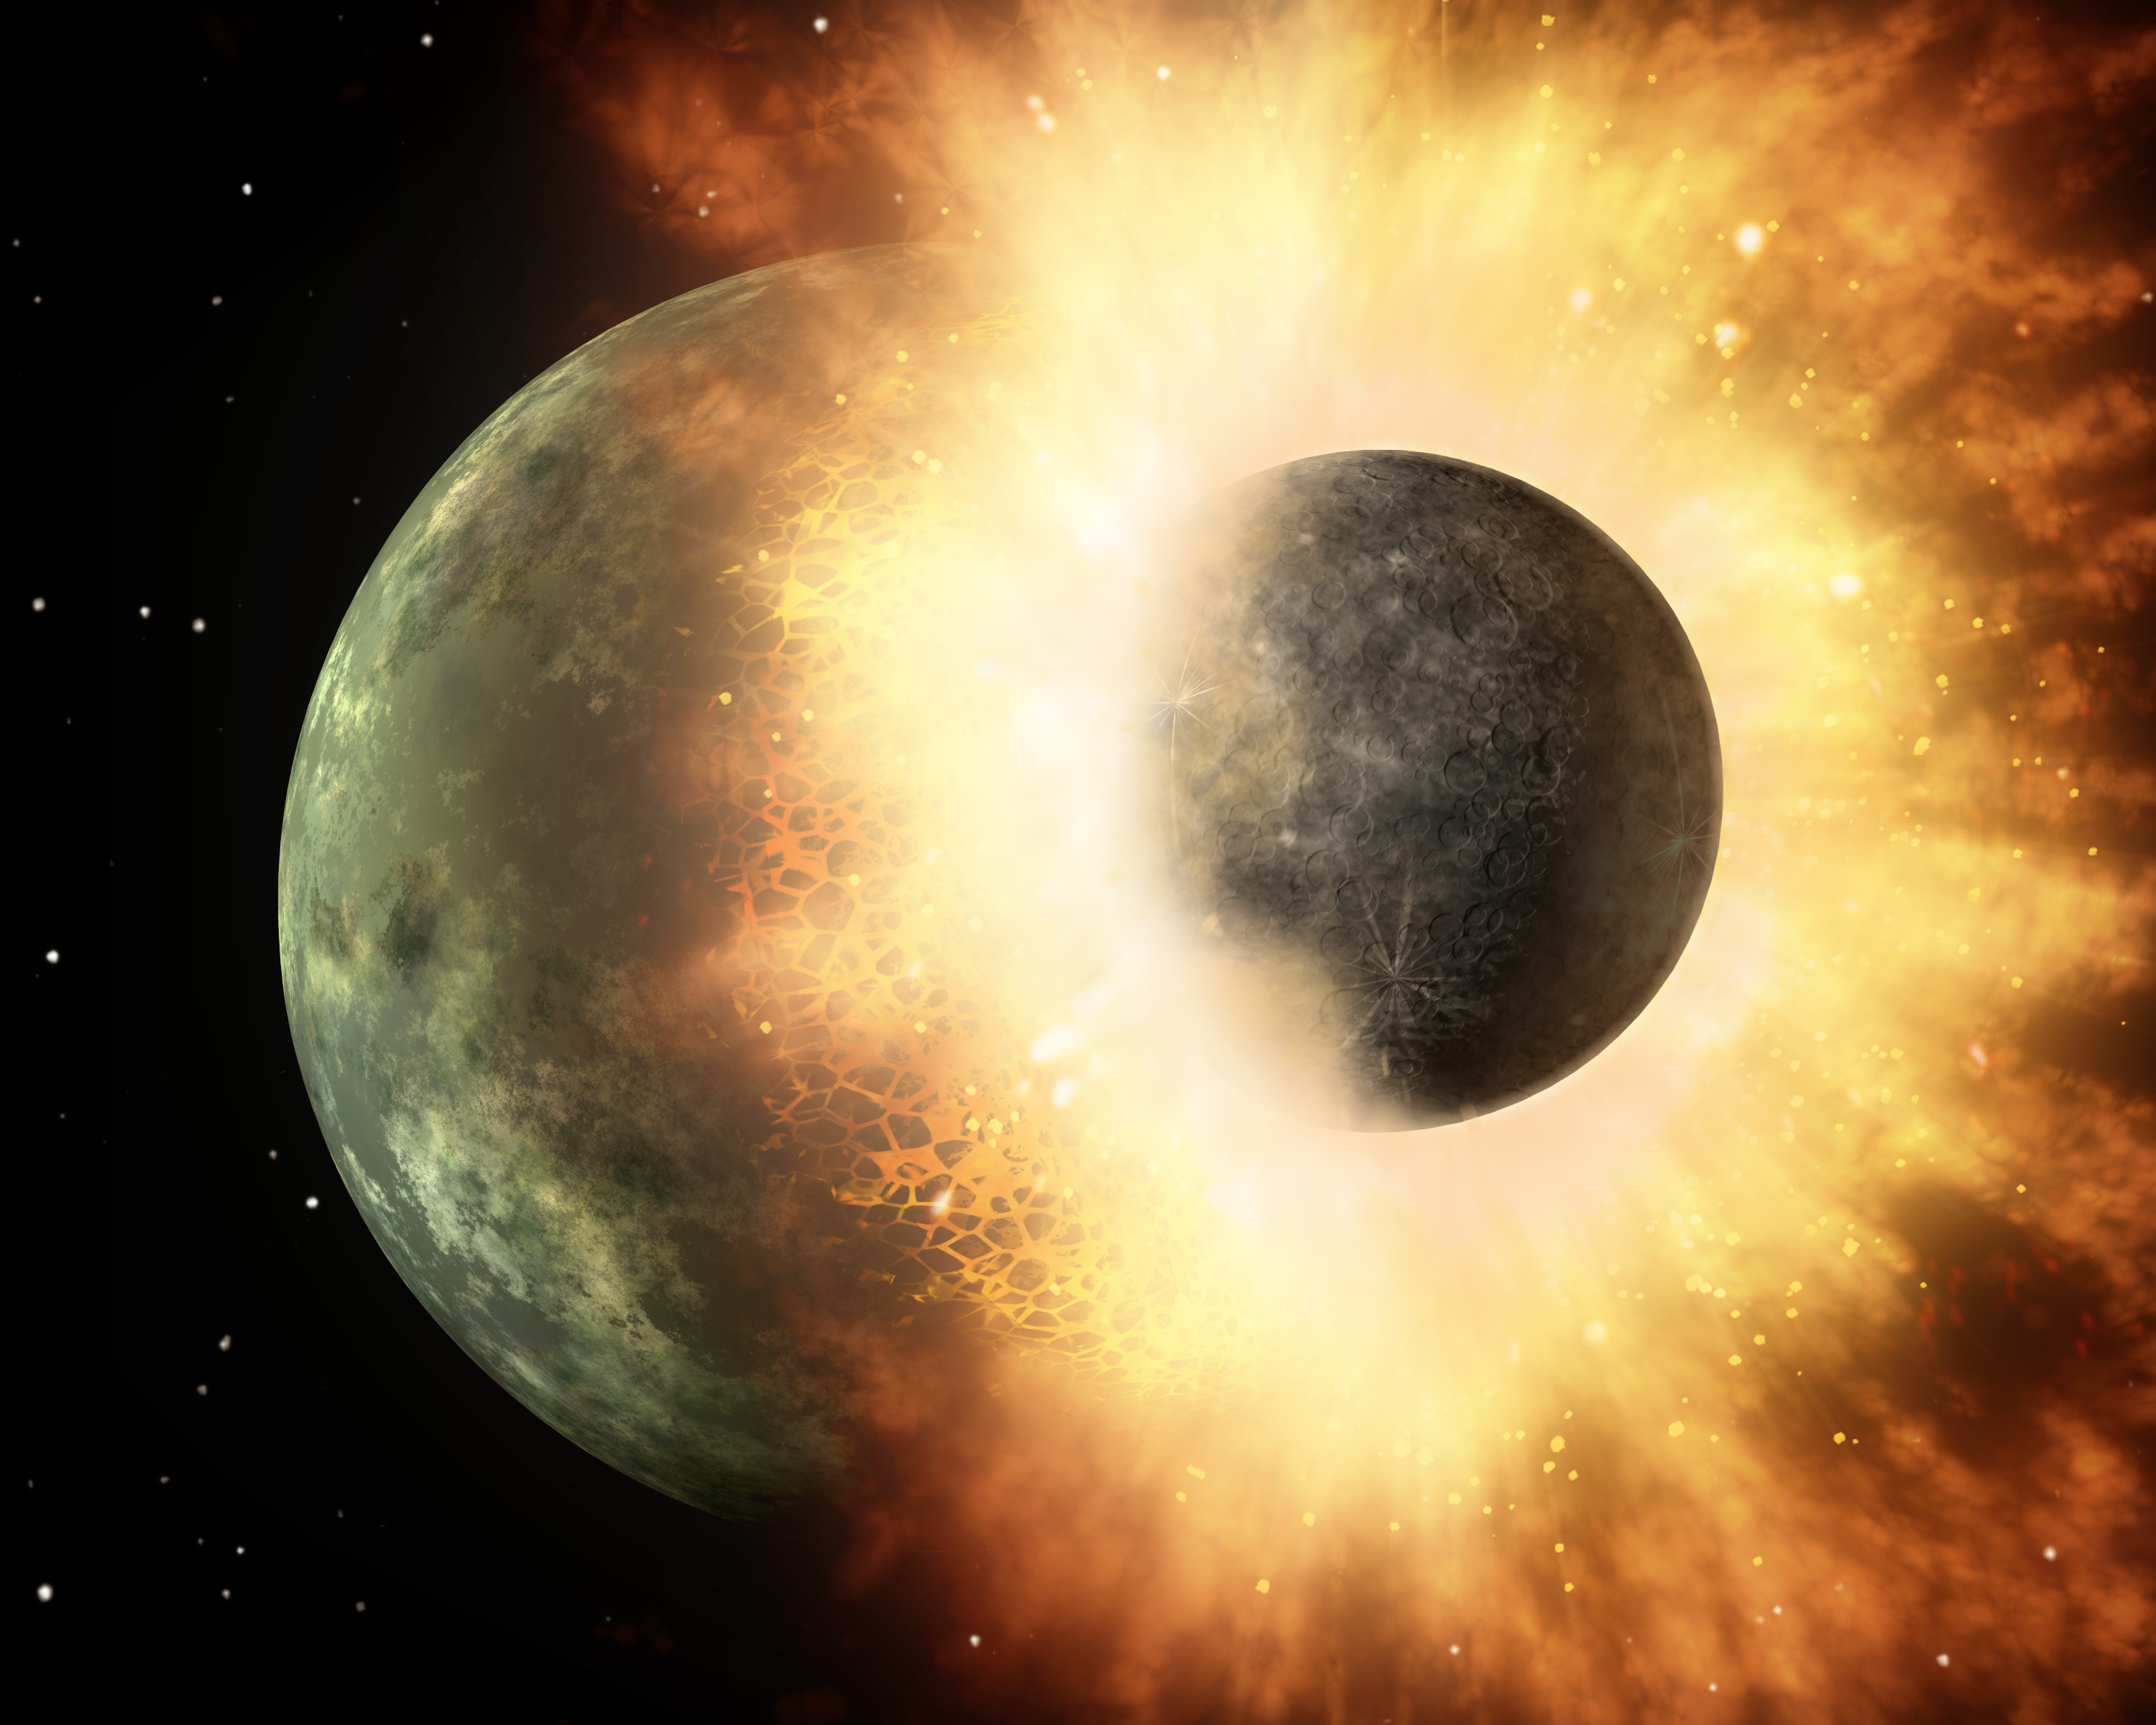

Planetary Demolition Derby

This artist's concept shows a celestial body about the size of our moon slamming at great speed into a body the size of Mercury. NASA's Spitzer Space Telescope found evidence that a high-speed collision of this sort occurred a few thousand years ago around a young star, called HD 172555, still in the early stages of planet formation. The star is about 100 light-years from Earth.

Spitzer detected the signatures of vaporized and melted rock, in addition to rubble, all flung out from the giant impact. Further evidence from the infrared telescope shows that these two bodies must have been traveling at a velocity relative to each other of at least 10 kilometers per second (about 22,400 miles per hour).

As the bodies slammed into each other, a huge flash of light would have been emitted. Rocky surfaces were vaporized and melted, and hot matter was sprayed everywhere. Spitzer detected the vaporized rock in the form of silicon monoxide gas, and the melted rock as a glassy substance called obsidian. On Earth, silica can be found around volcanoes in black glassy rocks called obsidian, and around meteor craters in small rocks called tektites.

Shock waves from the collision would have traveled through the planet, throwing rocky rubble into space. Spitzer also detected the signatures of this rubble.

In the end, the larger planet is left skinned, stripped of its outer layers. The core of the smaller body and most of its surface were absorbed by the larger one. This merging of rocky bodies is how planets like Earth are thought to form.

Astronomers say a similar type of event stripped Mercury of its crust early on in the formation of our solar system, flinging the removed material away from Mercury, out into space and into the sun. Our moon was also formed by this type of high-speed impact: a body the size of Mars is thought to have slammed into a young Earth about 30 to 100 million years after the sun formed. The sun is now 4.5 billion years old. According to this theory, the resulting molten rock, vapor and shattered debris mixed with debris from Earth to form a ring around our planet. Over time, this debris coalesced to make the moon.

Credit: NASA/JPL-Caltech/T. Pyle (IPAC)